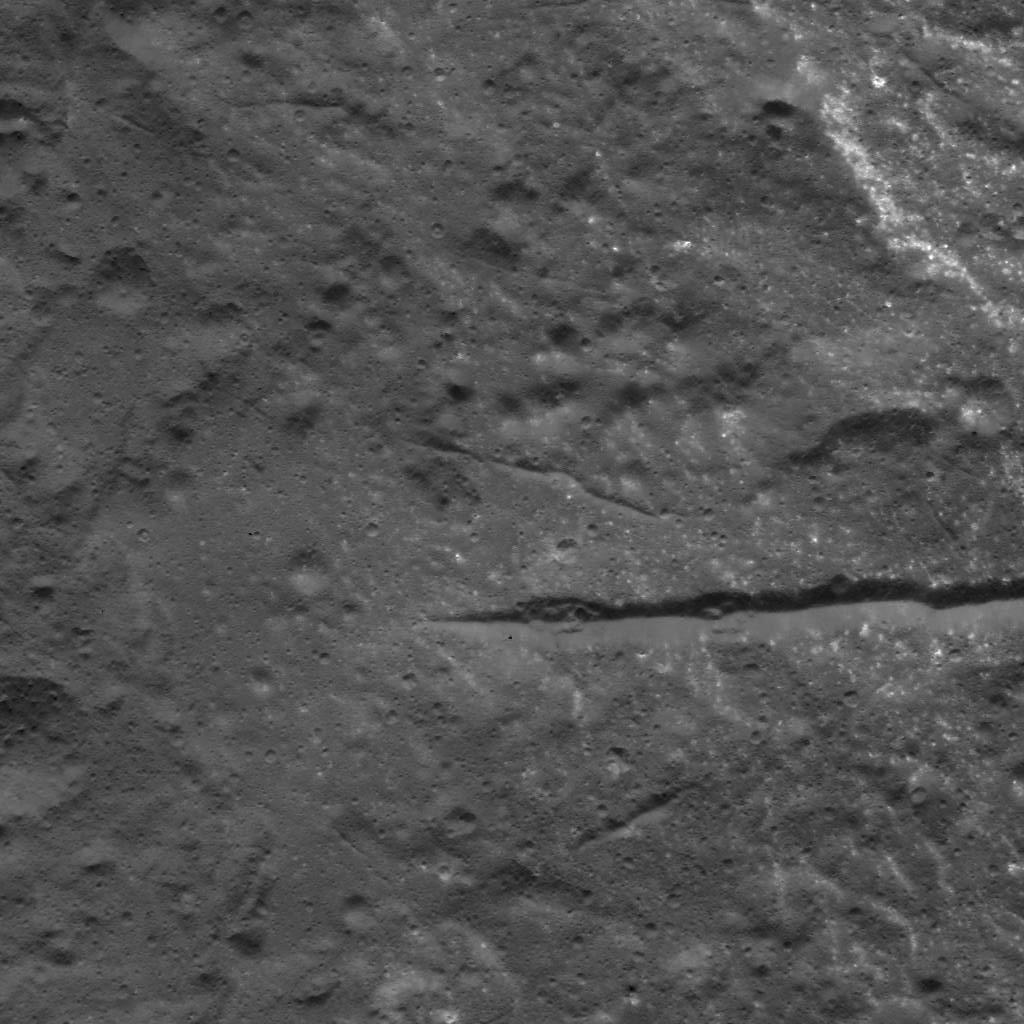

Fractures in Occator Crater’s Floor

This image was obtained by NASA’s Dawn spacecraft on July 6, 2018 from an altitude of about 72 miles (116 kilometers).

The center of this picture is located at about 21.7 degrees north latitude and 240.4 degrees east longitude.

Dawn’s mission is managed by JPL for NASA’s Science Mission Directorate in Washington. Dawn is a project of the directorates Discovery Program, managed by NASA’s Marshall Space Flight Center in Huntsville, Alabama. JPL is responsible for overall Dawn mission science. Orbital ATK Inc., in Dulles, Virginia, designed and built the spacecraft. The German Aerospace Center, Max Planck Institute for Solar System Research, Italian Space Agency and Italian National Astrophysical Institute are international partners on the mission team.

Credit: NASA/JPL-Caltech/UCLA/MPS/DLR/IDA